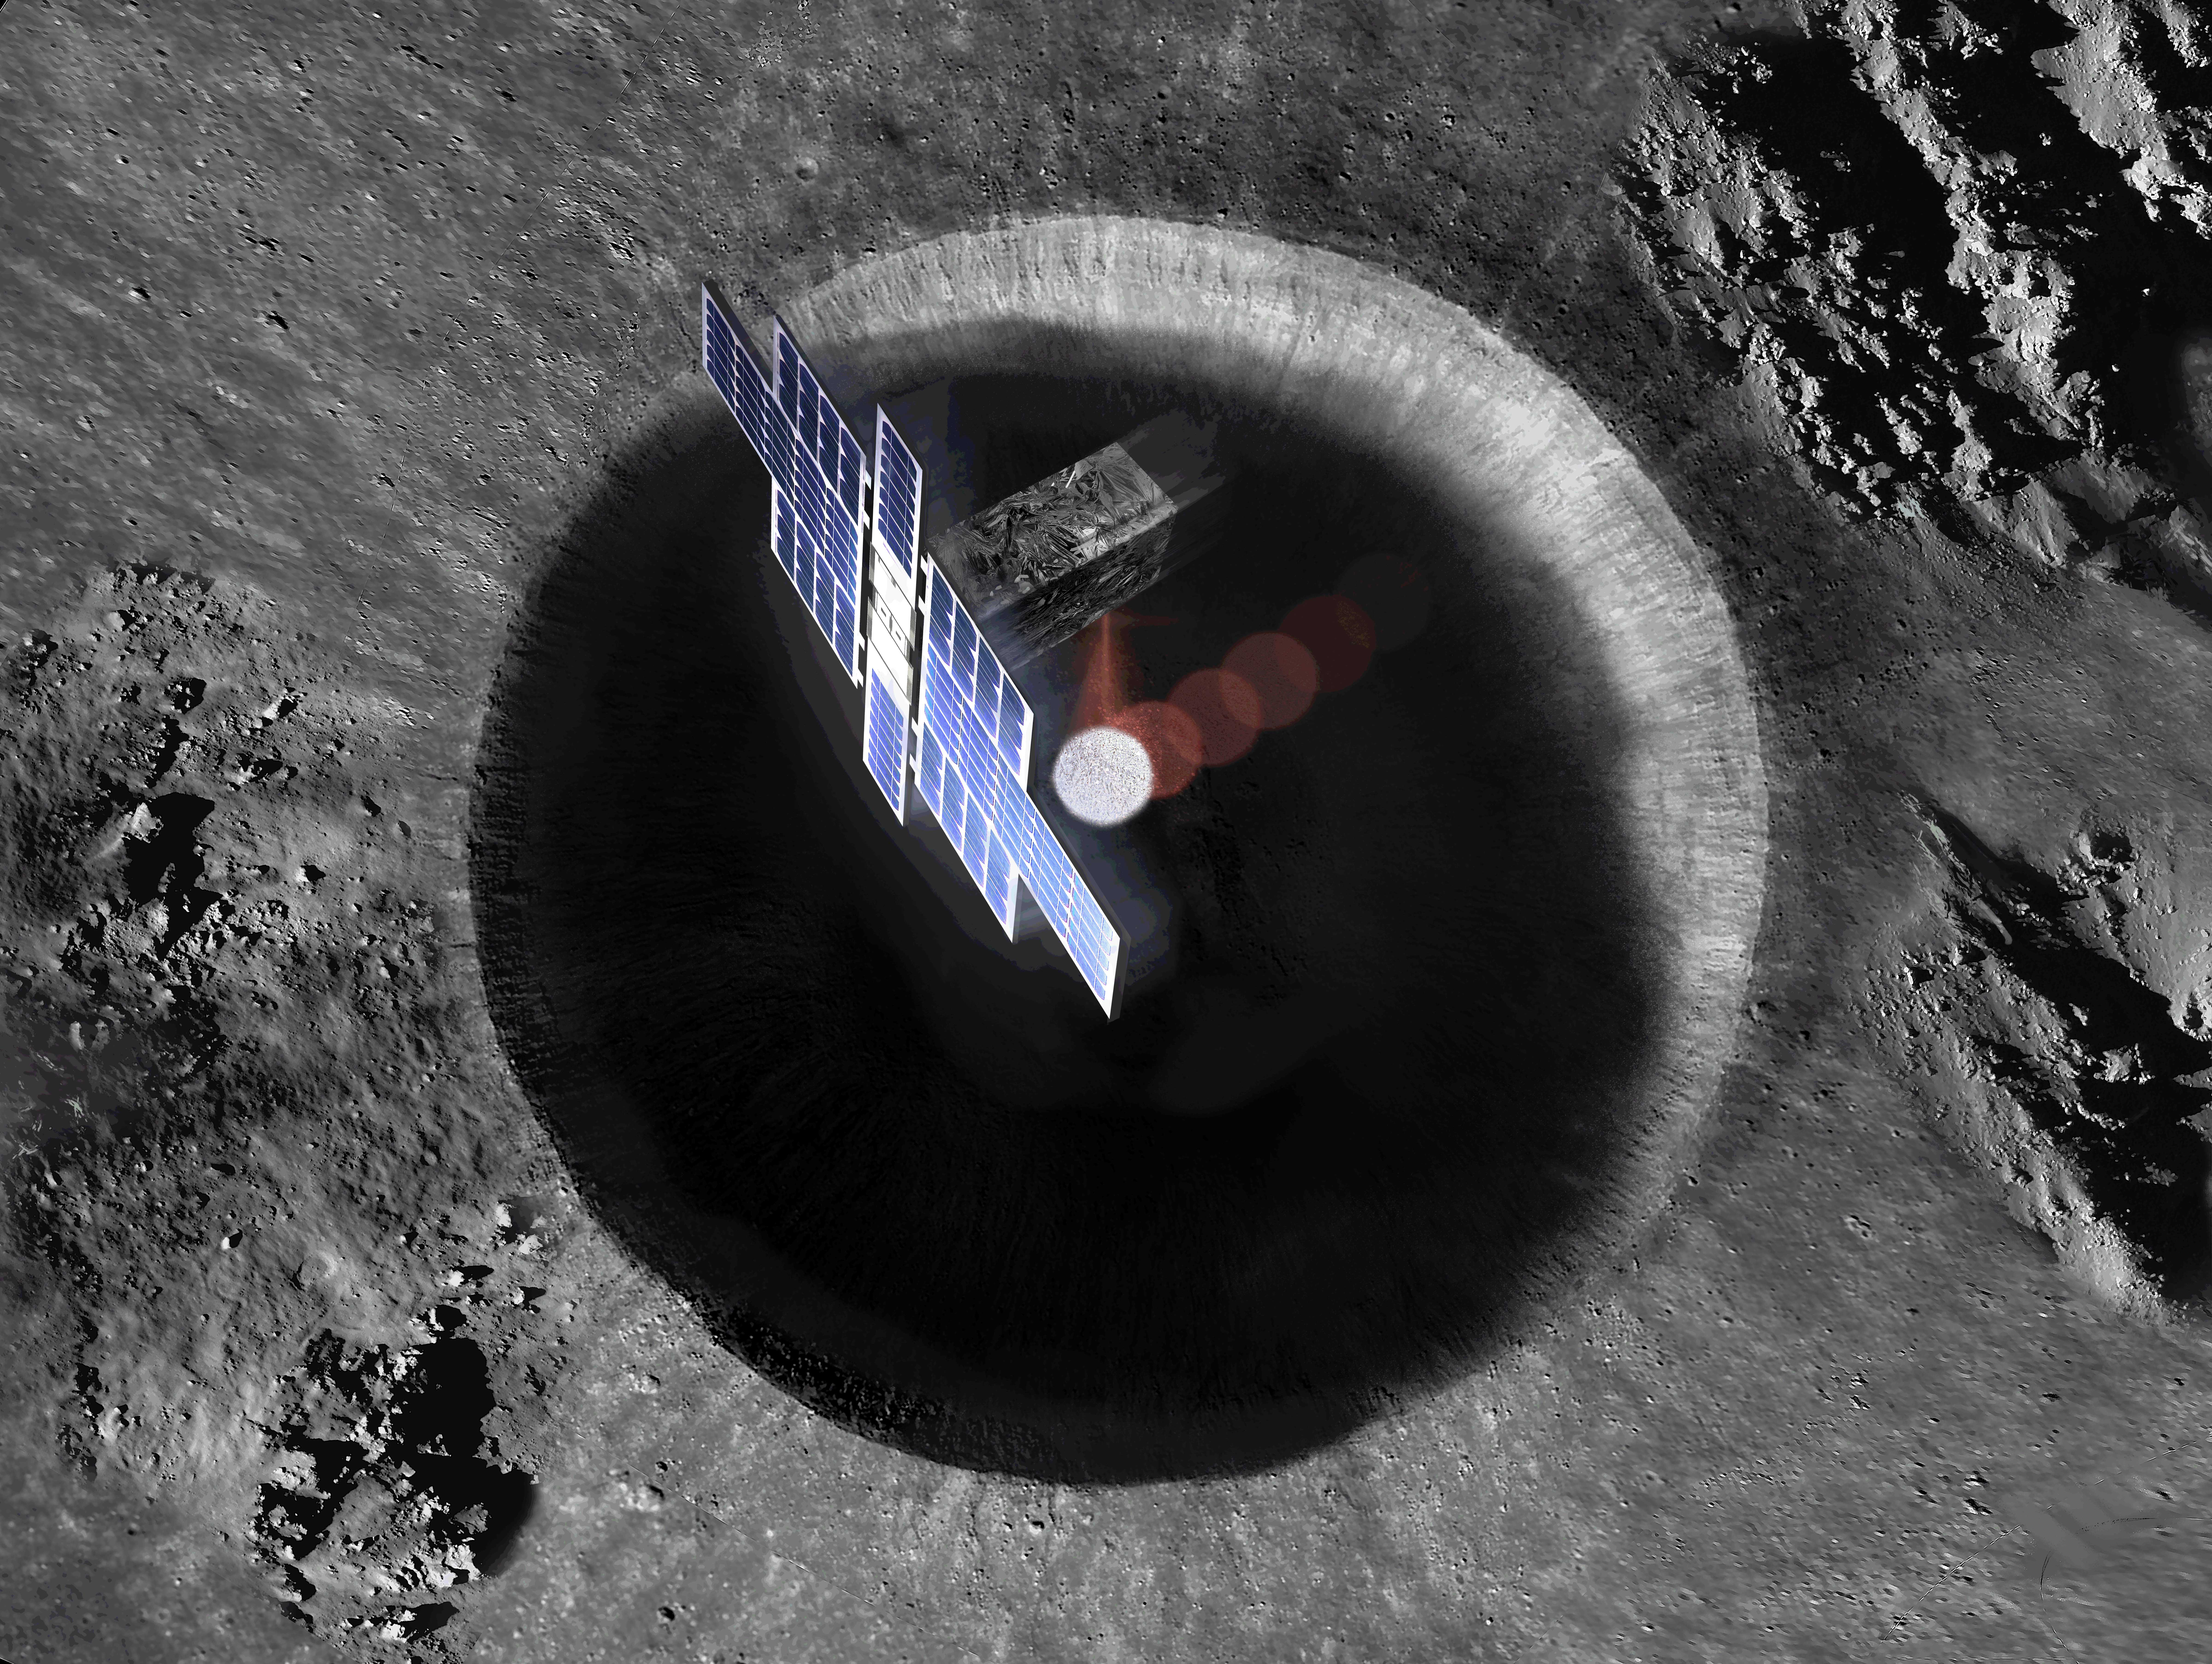

Lunar Flashlight from Above (Artist’s Concept)

This artist’s concept shows a view from above the Lunar Flashlight spacecraft, a six-unit CubeSat designed to search for ice on the Moon’s surface using special lasers.

The spacecraft uses its near-infrared lasers to shine light into shaded polar regions on the Moon, while an on-board reflectometer measures surface reflection and composition.

Credit: NASA/JPL-Caltech